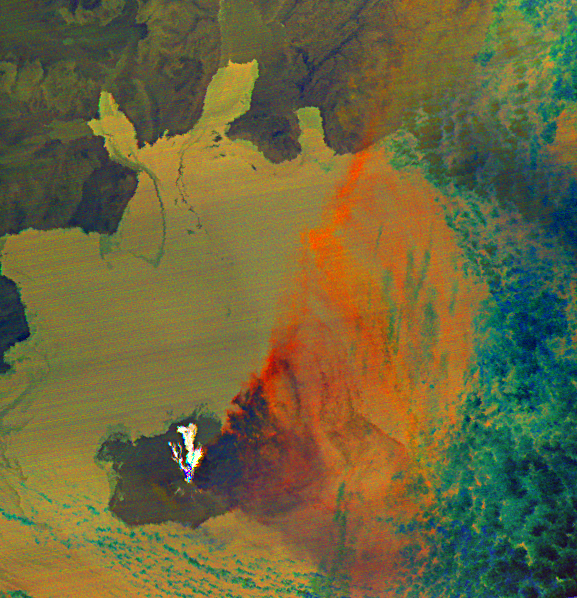

Augustine Volcano, Cook Inlet, Alaska (January 31, 2006)

Since last spring, the U.S. Geological Survey’s Alaska Volcano Observatory (AVO) has detected increasing volcanic unrest at Augustine Volcano in Cook Inlet, Alaska near Anchorage. Based on all available monitoring data, AVO regards that an eruption similar to 1976 and 1986 is the most probable outcome. During January, activity has been episodic, and characterized by emission of steam and ash plumes, rising to altitudes in excess of 9,000 m (30,000 ft), and posing hazards to aircraft in the vicinity. In the last week, volcanic flows have been seen on the volcano’s flanks. An ASTER thermal image was acquired at night at 22:50 AST on January 31, 2006, during an eruptive phase of Augustine. The image shows three volcanic flows down the north flank of Augustine as white (hot) areas. The eruption plume spreads out to the east in a cone shape: it appears dark blue over the summit because it is cold and water ice dominates the composition; further downwind a change to orange color indicates that the plume is thinning and the signal is dominated by the presence of ash.

ASTER is one of five Earth-observing instruments launched December 18, 1999, on NASA’s Terra satellite. The instrument was built by Japan’s Ministry of Economy, Trade and Industry. A joint U.S./Japan science team is responsible for validation and calibration of the instrument and the data products.

The broad spectral coverage and high spectral resolution of ASTER provides scientists in numerous disciplines with critical information for surface mapping, and monitoring of dynamic conditions and temporal change. Example applications are: monitoring glacial advances and retreats; monitoring potentially active volcanoes; identifying crop stress; determining cloud morphology and physical properties; wetlands evaluation; thermal pollution monitoring; coral reef degradation; surface temperature mapping of soils and geology; and measuring surface heat balance.

The U.S. science team is located at NASA’s Jet Propulsion Laboratory, Pasadena, Calif. The Terra mission is part of NASA’s Science Mission Directorate.

Size: 54 by 51.9 km (33.5 by 32.1 miles)
Location: 59.3 deg. North latitude, 153.4 deg. West longitude
Orientation: north to top
Resolution: 90 m ASTER
Date Acquired: January 31, 2006

Credit: NASA/GSFC/METI/ERSDAC/JAROS, and U.S./Japan ASTER Science Team